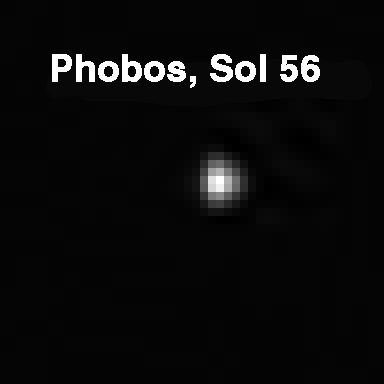

Phobos

Mars’ innermost natural satellite, Phobos, is seen from the planet’s surface in this Pathfinder image taken at night on Sol 56. This picture was acquired by the Imager for Mars Pathfinder (IMP) camera. Using IMP images of Phobos and its companion moon Deimos, the spectral characteristics of the satellites and properties of the Martian atmosphere are determined.

Mars Pathfinder is the second in NASA’s Discovery program of low-cost spacecraft with highly focused science goals. The Jet Propulsion Laboratory, Pasadena, CA, developed and manages the Mars Pathfinder mission for NASA’s Office of Space Science, Washington, D.C. JPL is a division of the California Institute of Technology (Caltech). The IMP was developed by the University of Arizona Lunar and Planetary Laboratory under contract to JPL. Peter Smith is the Principal Investigator.

Photojournal note: Sojourner spent 83 days of a planned seven-day mission exploring the Martian terrain, acquiring images, and taking chemical, atmospheric and other measurements. The final data transmission received from Pathfinder was at 10:23 UTC on September 27, 1997. Although mission managers tried to restore full communications during the following five months, the successful mission was terminated on March 10, 1998.

Credit: NASA/JPL